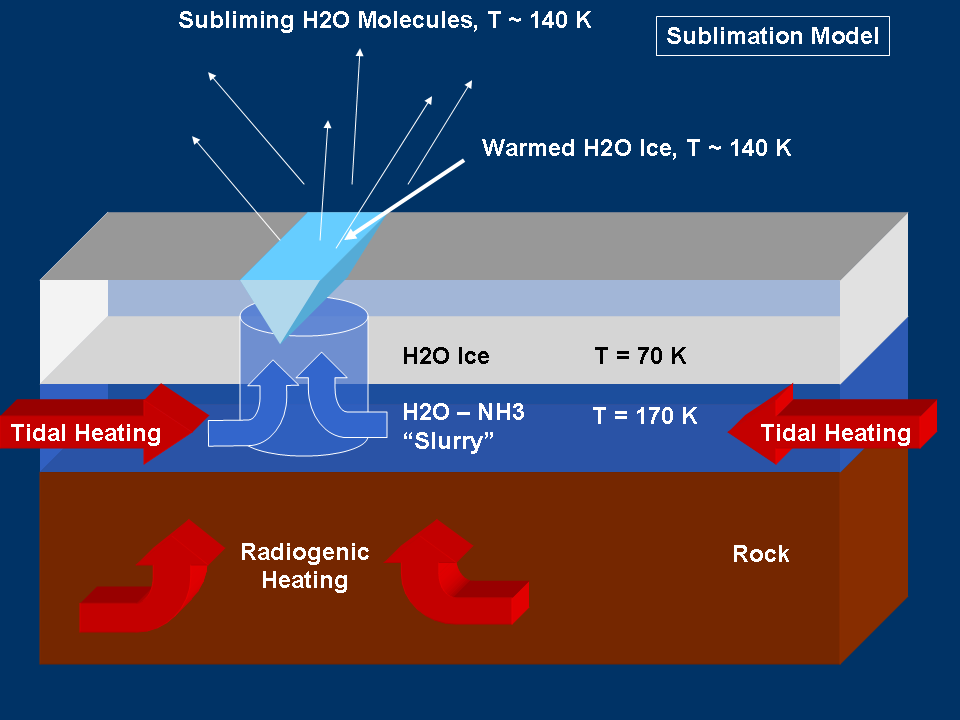

Modeling “Warm” Ice on Enceladus

This graphic represents a possible model for mechanisms that could generate the water vapor and tiny ice particles detected by Cassini over the southern polar terrain on Enceladus. This model shows sublimation of warmed surface ice. Sublimation is to cause to change directly from a solid to a gas, or from a gas to a solid, without becoming a liquid.

For other models being considered by scientists, see also PIA07726 and PIA07727.

The Cassini-Huygens mission is a cooperative project of NASA, the European Space Agency and the Italian Space Agency. The Jet Propulsion Laboratory, a division of the California Institute of Technology in Pasadena, manages the mission for NASA’s Science Mission Directorate, Washington, D.C. The Cassini orbiter was designed, developed and assembled at JPL.

Credit: NASA/JPL/Space Science Institute